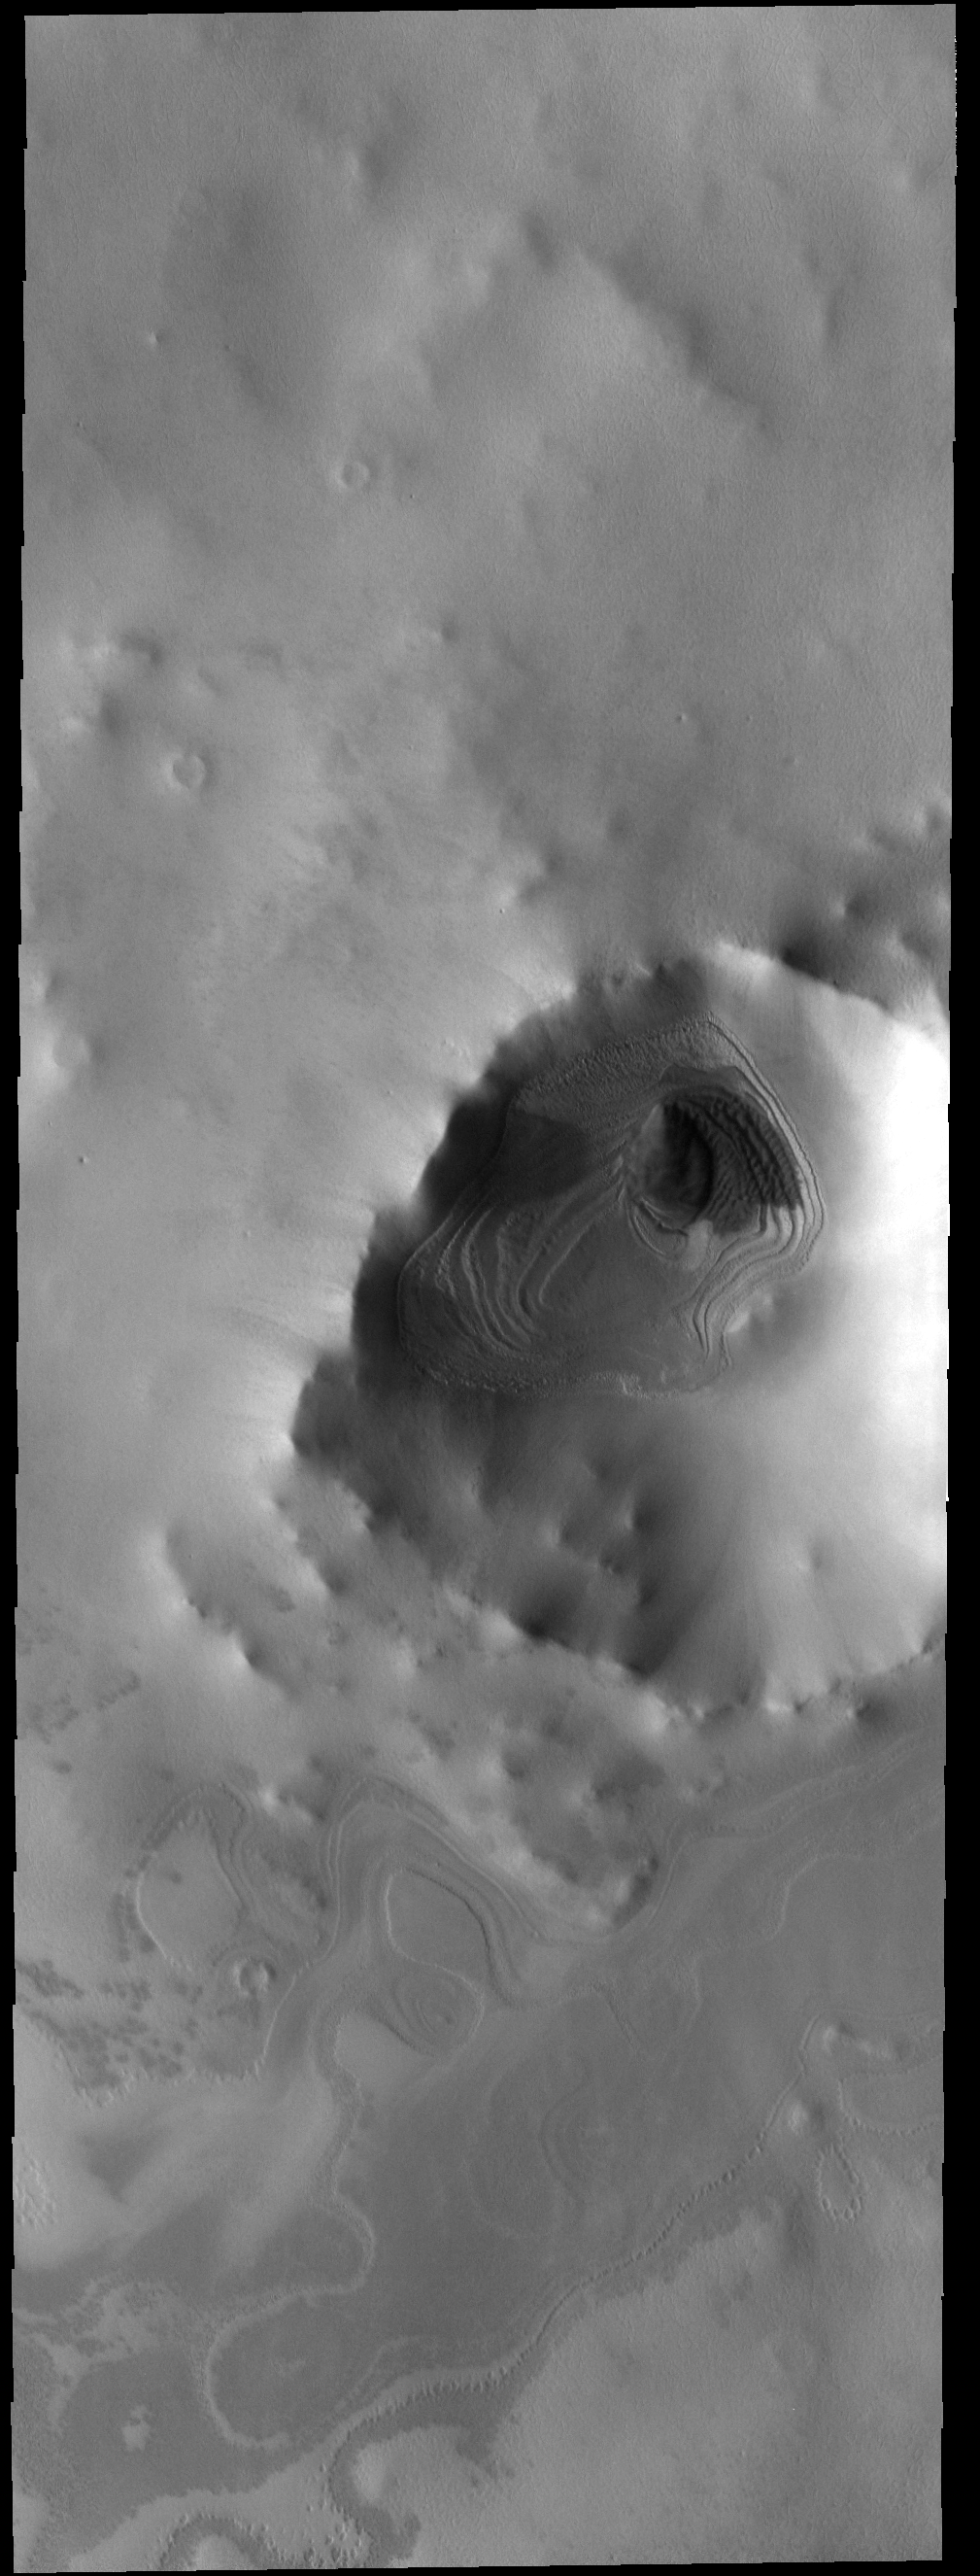

Afternoon Shadows

Today’s VIS image is of an unnamed crater near the south pole. This image was taken in the late afternoon, and the low sun angle created shadows cast by the crater rim.

Credit: NASA/JPL-Caltech/ASU